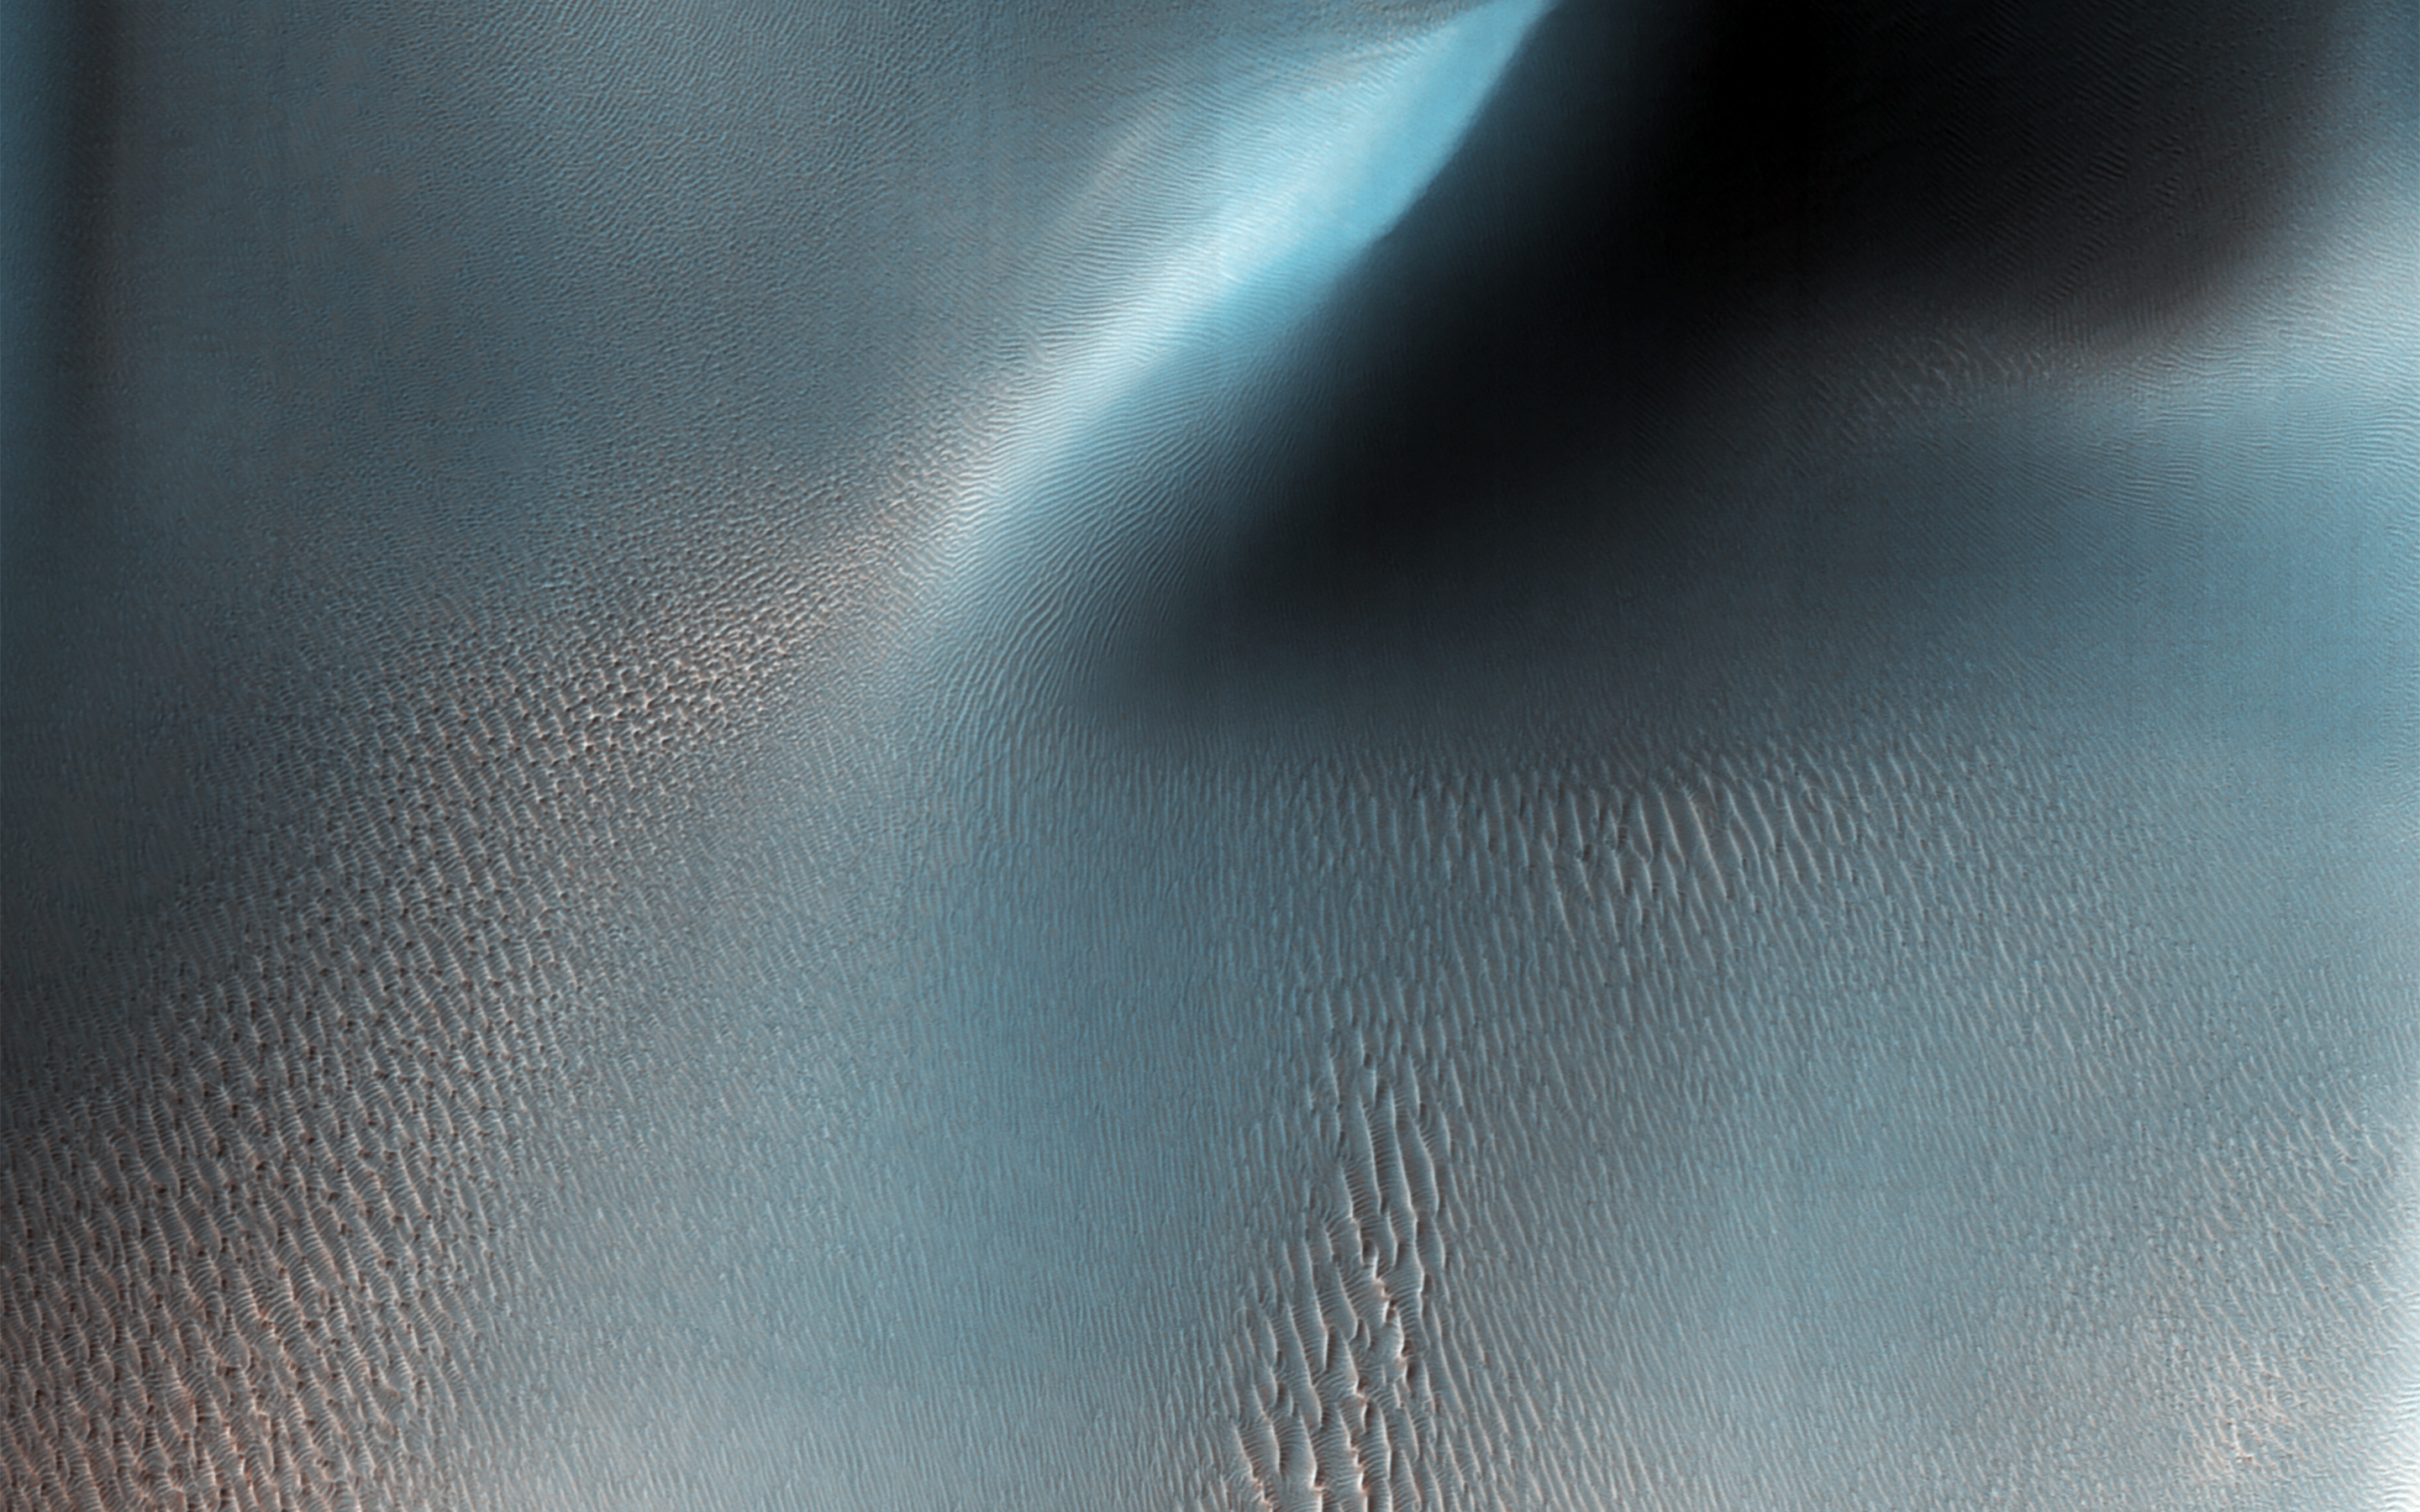

Ripples and Dunes in Proctor Crater

NASA’s Mars Reconnaissance Rover (MRO) has observed two types of wind (aeolian) features in Proctor Crater: large, dark features that are sand dunes, made up of basaltic particles, and smaller, light-toned ripples that we call “TAR,” or “transverse aeolian ridges.” The origin of the TARs is a mystery. They might be dust deposits, or perhaps coarse grained ripples that are coated in bright dust.

These TARs are less than 10 meters tall, and are much smaller than the sand dunes that reach impressive heights of over 130 meters. In other places on Mars, TARs are generally older than sand dunes, but here in Proctor Crater, it is not so obvious. How can we tell which came first, the TARs or the dunes? The dunes are situated on top of the TARs, and with this information, we can say the dunes are clearly the younger formations here in Proctor Crater.

Fortunately, HiRISE has a tool that can solve this riddle. By taking stereo images of the same region from two different locations, we can estimate the topography of the region by measuring the displacement of surface features from one picture to the other. The result is a quantitative estimate of the local surface topography, called a digital terrain model. The dunes are situated on top of the TARs, and with this information, we can say the dunes are clearly the younger formations here in Proctor Crater.

The map is projected here at a scale of 50 centimeters (19.7 inches) per pixel. [The original image scale is 50.6 centimeters (21 inches) per pixel (with 2 x 2 binning); objects on the order of 152 centimeters (59.8 inches) across are resolved.] North is up.

The University of Arizona, Tucson, operates HiRISE, which was built by Ball Aerospace & Technologies Corp., Boulder, Colo. NASA’s Jet Propulsion Laboratory, a division of Caltech in Pasadena, California, manages the Mars Reconnaissance Orbiter Project for NASA’s Science Mission Directorate, Washington.

Credit: NASA/JPL-Caltech/Univ. of Arizona